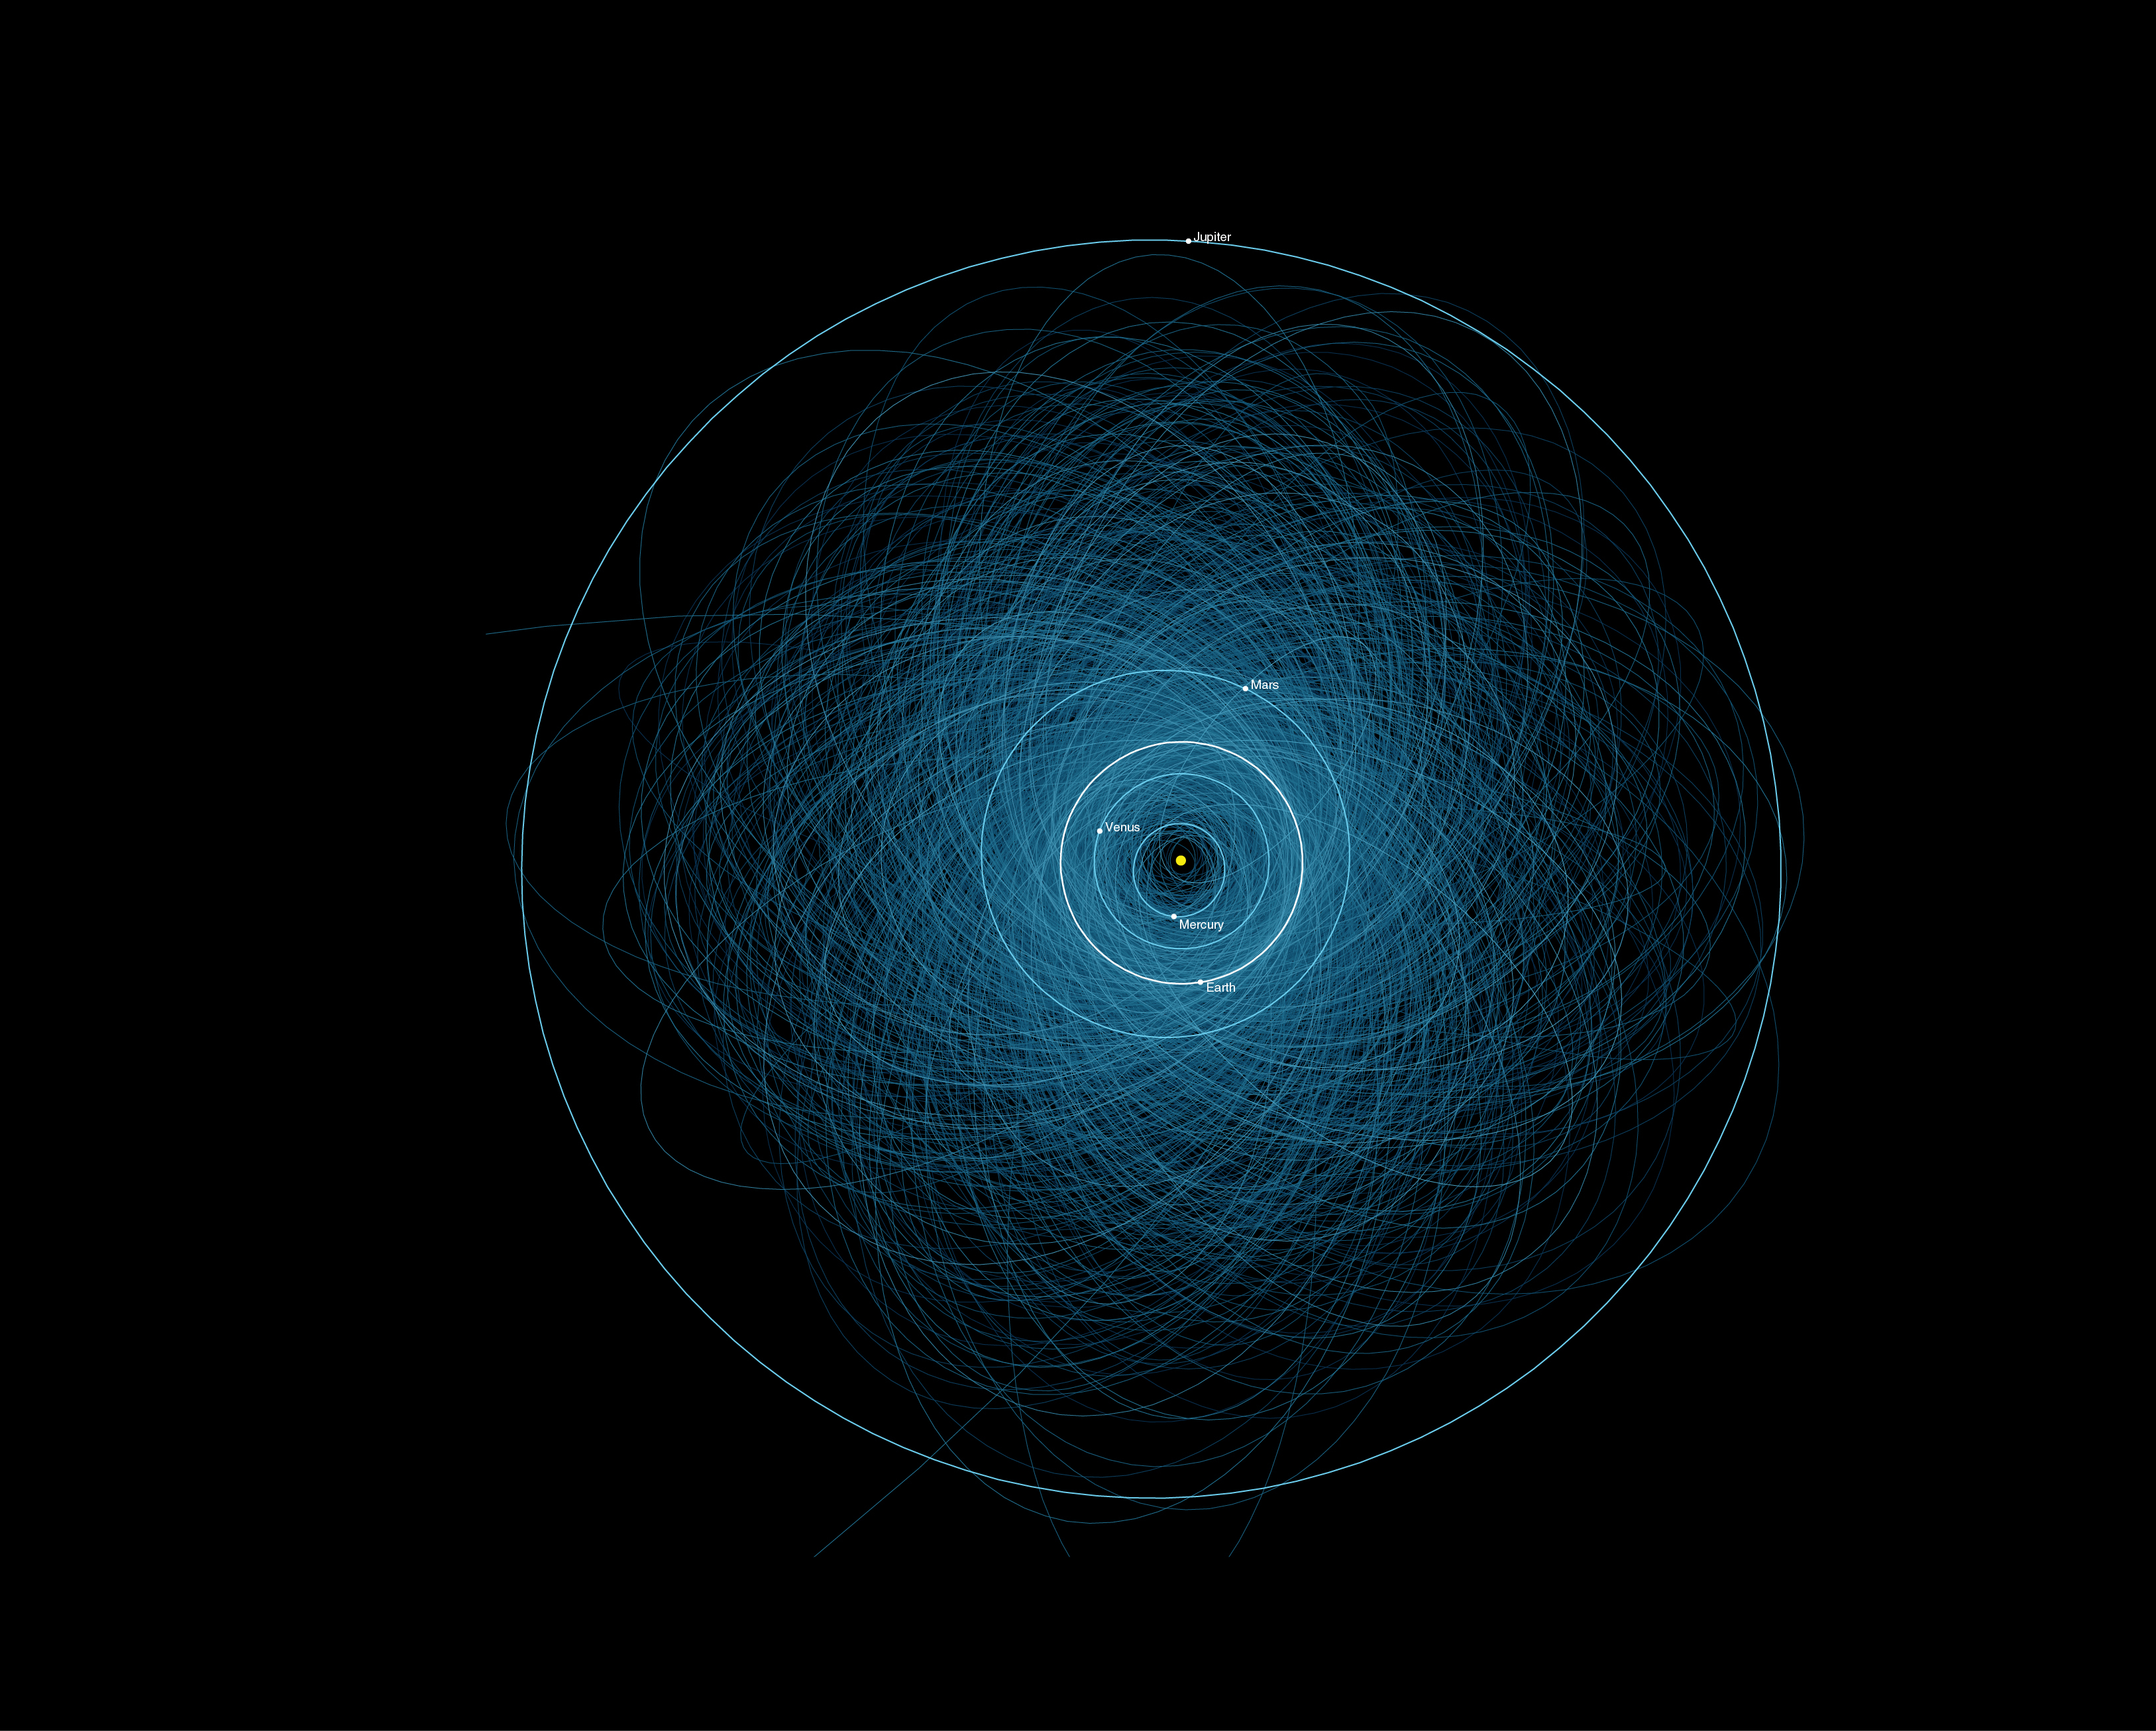

Orbits of Potentially Hazardous Asteroids (PHAs)

This graphic shows the orbits of all the known Potentially Hazardous Asteroids (PHAs), numbering over 1,400 as of early 2013. These are the asteroids considered hazardous because they are fairly large (at least 460 feet or 140 meters in size), and because they follow orbits that pass close to the Earth’s orbit (within 4.7 million miles or 7.5 million kilometers). But being classified as a PHA does not mean that an asteroid will impact the Earth: None of these PHAs is a worrisome threat over the next hundred years. By continuing to observe and track these asteroids, their orbits can be refined and more precise predictions made of their future close approaches and impact probabilities.

Credit: NASA/JPL-Caltech